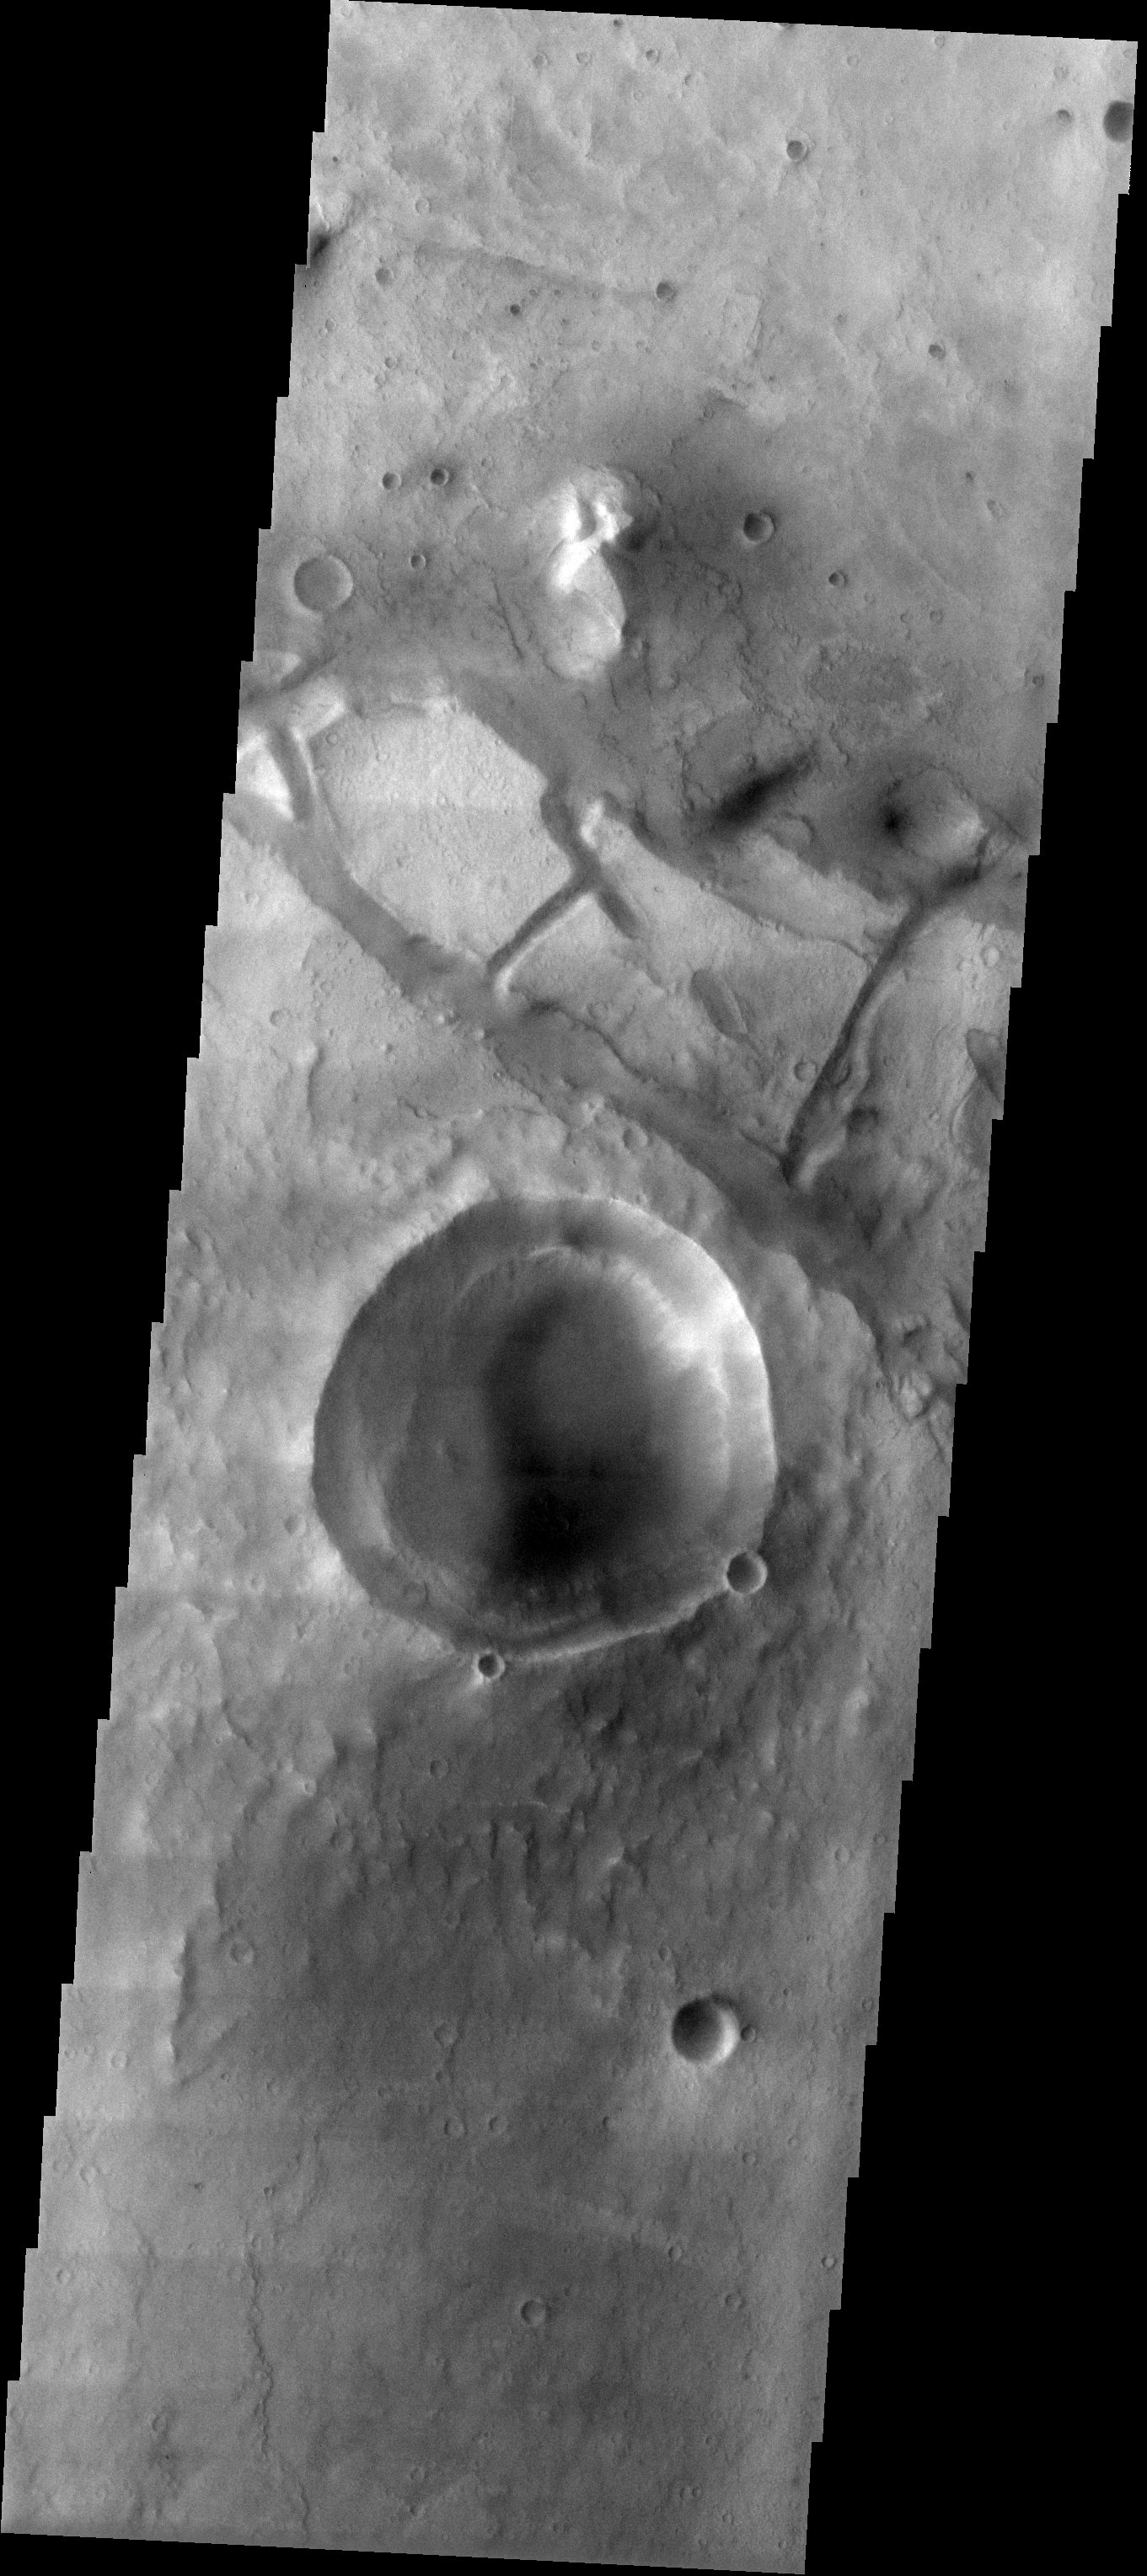

Syrtis in Retreat

Released 30 June 2003

Lava flows from the broad shield volcano Syrtis Major have poured into the Isidis Basin to the east. The transition between these great provinces is marked by broken slabs of accumulated volcanic material that is retreating from its position on the floor of the basin. A jagged scarp a half a kilometer high is the result.

Image information: VIS instrument. Latitude 13.7, Longitude 79.4 East (280.6 West). 19 meter/pixel resolution.

Note: this THEMIS visual image has not been radiometrically nor geometrically calibrated for this preliminary release. An empirical correction has been performed to remove instrumental effects. A linear shift has been applied in the cross-track and down-track direction to approximate spacecraft and planetary motion. Fully calibrated and geometrically projected images will be released through the Planetary Data System in accordance with Project policies at a later time.

NASA’s Jet Propulsion Laboratory manages the 2001 Mars Odyssey mission for NASA’s Office of Space Science, Washington, D.C. The Thermal Emission Imaging System (THEMIS) was developed by Arizona State University, Tempe, in collaboration with Raytheon Santa Barbara Remote Sensing. The THEMIS investigation is led by Dr. Philip Christensen at Arizona State University. Lockheed Martin Astronautics, Denver, is the prime contractor for the Odyssey project, and developed and built the orbiter. Mission operations are conducted jointly from Lockheed Martin and from JPL, a division of the California Institute of Technology in Pasadena.

Credit: NASA/JPL/Arizona State University